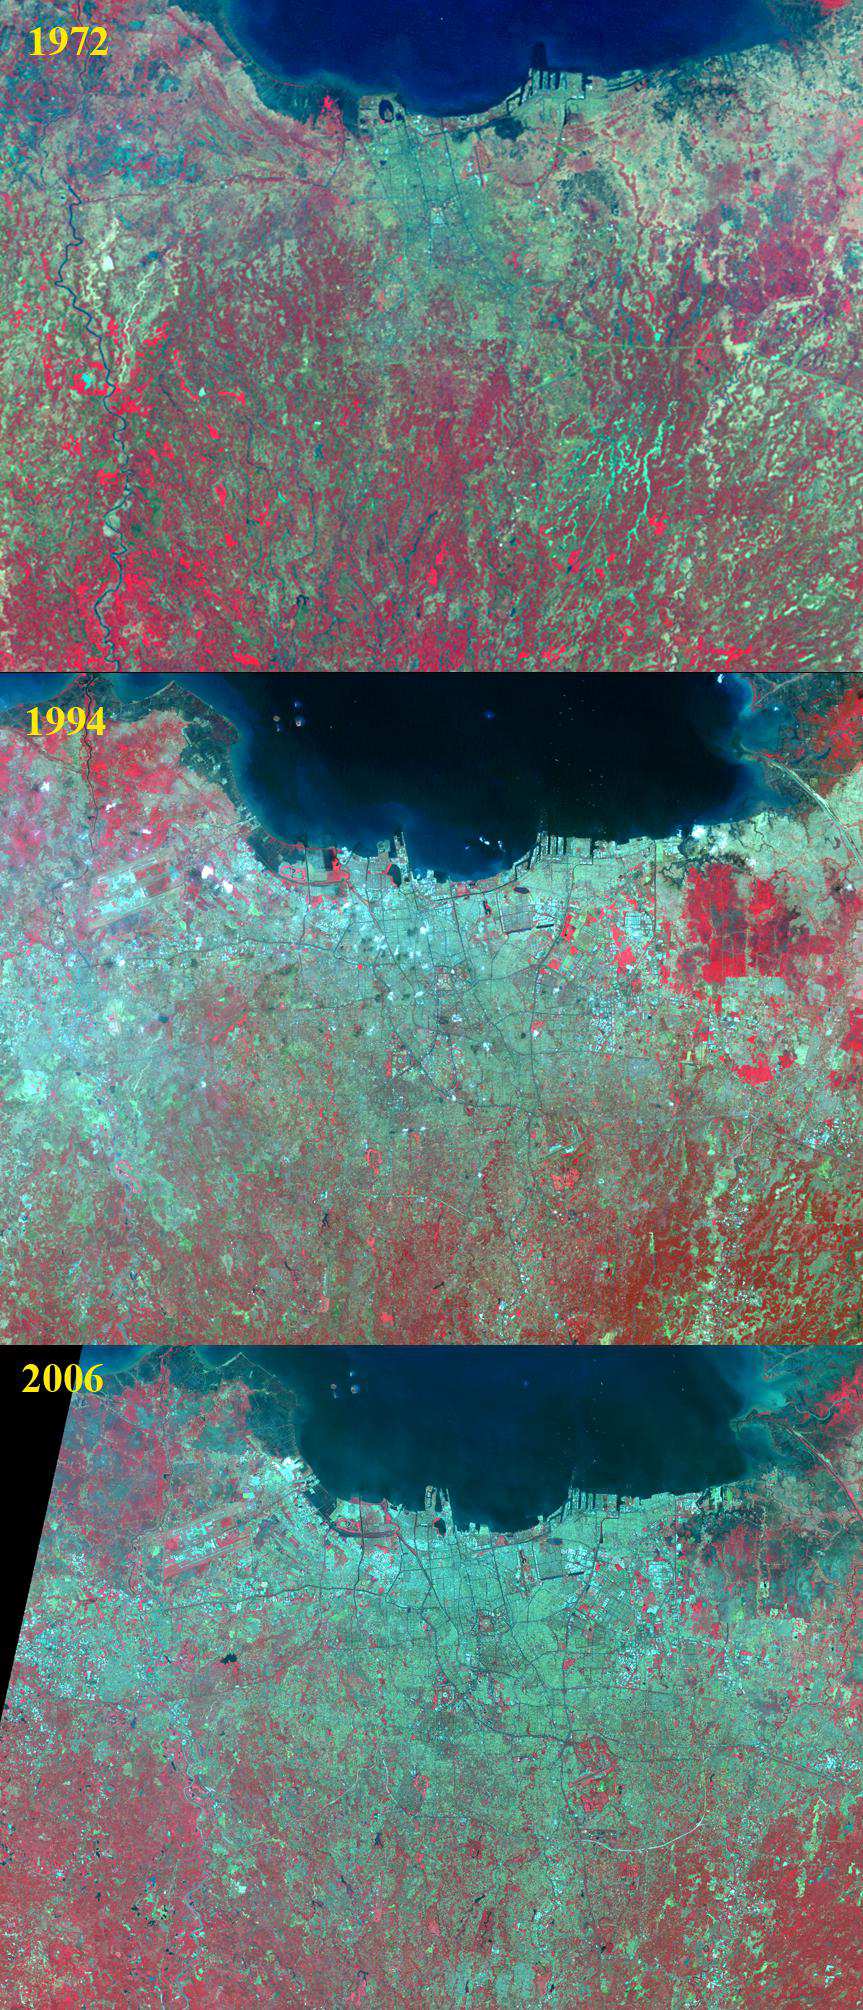

Jakarta, Indonesia

Jakarta is the capital and largest city of Indonesia. The population of the Jakarta conurbation is over 28 million, making it perhaps the largest metropolitan area in the world in terms of inhabitants. Established in the 4th century, it became an important trading port for the Kingdom of Sunda, and was the capital of the Dutch East Indies under the name of Batavia. The rapid growth of the city is illustrated in the three satellite images. In 1972, Landsat MSS captured an image of the city with about 11 million inhabitants. By 1994, the Landsat Thematic Mapper saw a city of 19 million. And in 2006, ASTER imaged a city of 25 million inhabitants. Each image covers an area of 40 by 50 km, and is located at 6.1 degrees south latitude, 106.8 degrees east longitude.

With its 14 spectral bands from the visible to the thermal infrared wavelength region and its high spatial resolution of 15 to 90 meters (about 50 to 300 feet), ASTER images Earth to map and monitor the changing surface of our planet. ASTER is one of five Earth-observing instruments launched Dec. 18, 1999, on Terra. The instrument was built by Japan’s Ministry of Economy, Trade and Industry. A joint U.S./Japan science team is responsible for validation and calibration of the instrument and data products.

The broad spectral coverage and high spectral resolution of ASTER provides scientists in numerous disciplines with critical information for surface mapping and monitoring of dynamic conditions and temporal change. Example applications are: monitoring glacial advances and retreats; monitoring potentially active volcanoes; identifying crop stress; determining cloud morphology and physical properties; wetlands evaluation; thermal pollution monitoring; coral reef degradation; surface temperature mapping of soils and geology; and measuring surface heat balance.

The U.S. science team is located at NASA’s Jet Propulsion Laboratory, Pasadena, Calif. The Terra mission is part of NASA’s Science Mission Directorate, Washington, D.C.

Credit: NASA/GSFC/METI/ERSDAC/JAROS, and U.S./Japan ASTER Science Team